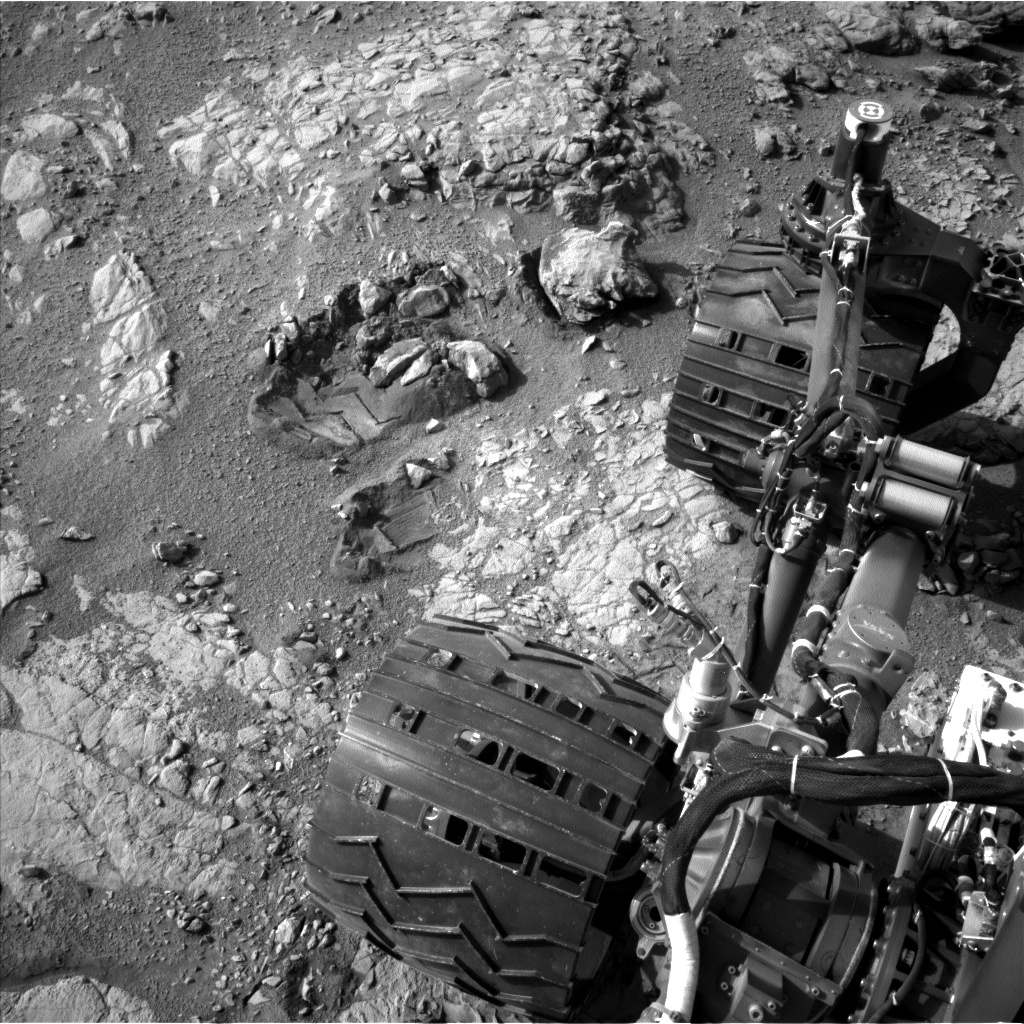

View From Camera Not Used During Curiosity’s First Six Months on Mars

This view of Curiosity’s left-front and left-center wheels and of marks made by wheels on the ground in the “Yellowknife Bay” area comes from one of six cameras used on Mars for the first time more than six months after the rover landed. The left Navigation Camera (Navcam) linked to Curiosity’s B-side computer took this image during the 223rd Martian day, or sol, of Curiosity’s work on Mars (March 22, 2013). The wheels are 20 inches (50 centimeters) in diameter.

Curiosity carries a pair of main computers, redundant to each other, in order to have a backup available if one fails. Each of the computers, A-side and B-side, also has other redundant subsystems linked to just that computer. Curiosity operated on its A-side from before the August 2012 landing until Feb. 28, when engineers commanded a switch to the B-side in response to a memory glitch on the A-side. One set of activities after switching to the B-side computer has been to check the six engineering cameras that are hard-linked to that computer. The rover’s science instruments, including five science cameras, can each be operated by either the A-side or B-side computer, whichever is active. However, each of Curiosity’s 12 engineering cameras is linked to just one of the computers. The engineering cameras are the Navigation Camera (Navcam), the Front Hazard-Avoidance Camera (Front Hazcam) and Rear Hazard-Avoidance Camera (Rear Hazcam). Each of those three named cameras has four cameras as part of it: two stereo pairs of cameras, with one pair linked to each computer. Only the pairs linked to the active computer can be used, and the A-side computer was active from before landing, in August, until Feb. 28.

All six of the B-side engineering cameras have been used during March 2013 and checked out OK.

NASA’s Mars Science Laboratory project is using Curiosity and the rover’s 10 science instruments to investigate the environmental history within Gale Crater, a location where the project has found that conditions were long ago favorable for microbial life. JPL, a division of the California Institute of Technology in Pasadena, manages the project for NASA’s Science Mission Directorate in Washington.

Credit: NASA/JPL-Caltech